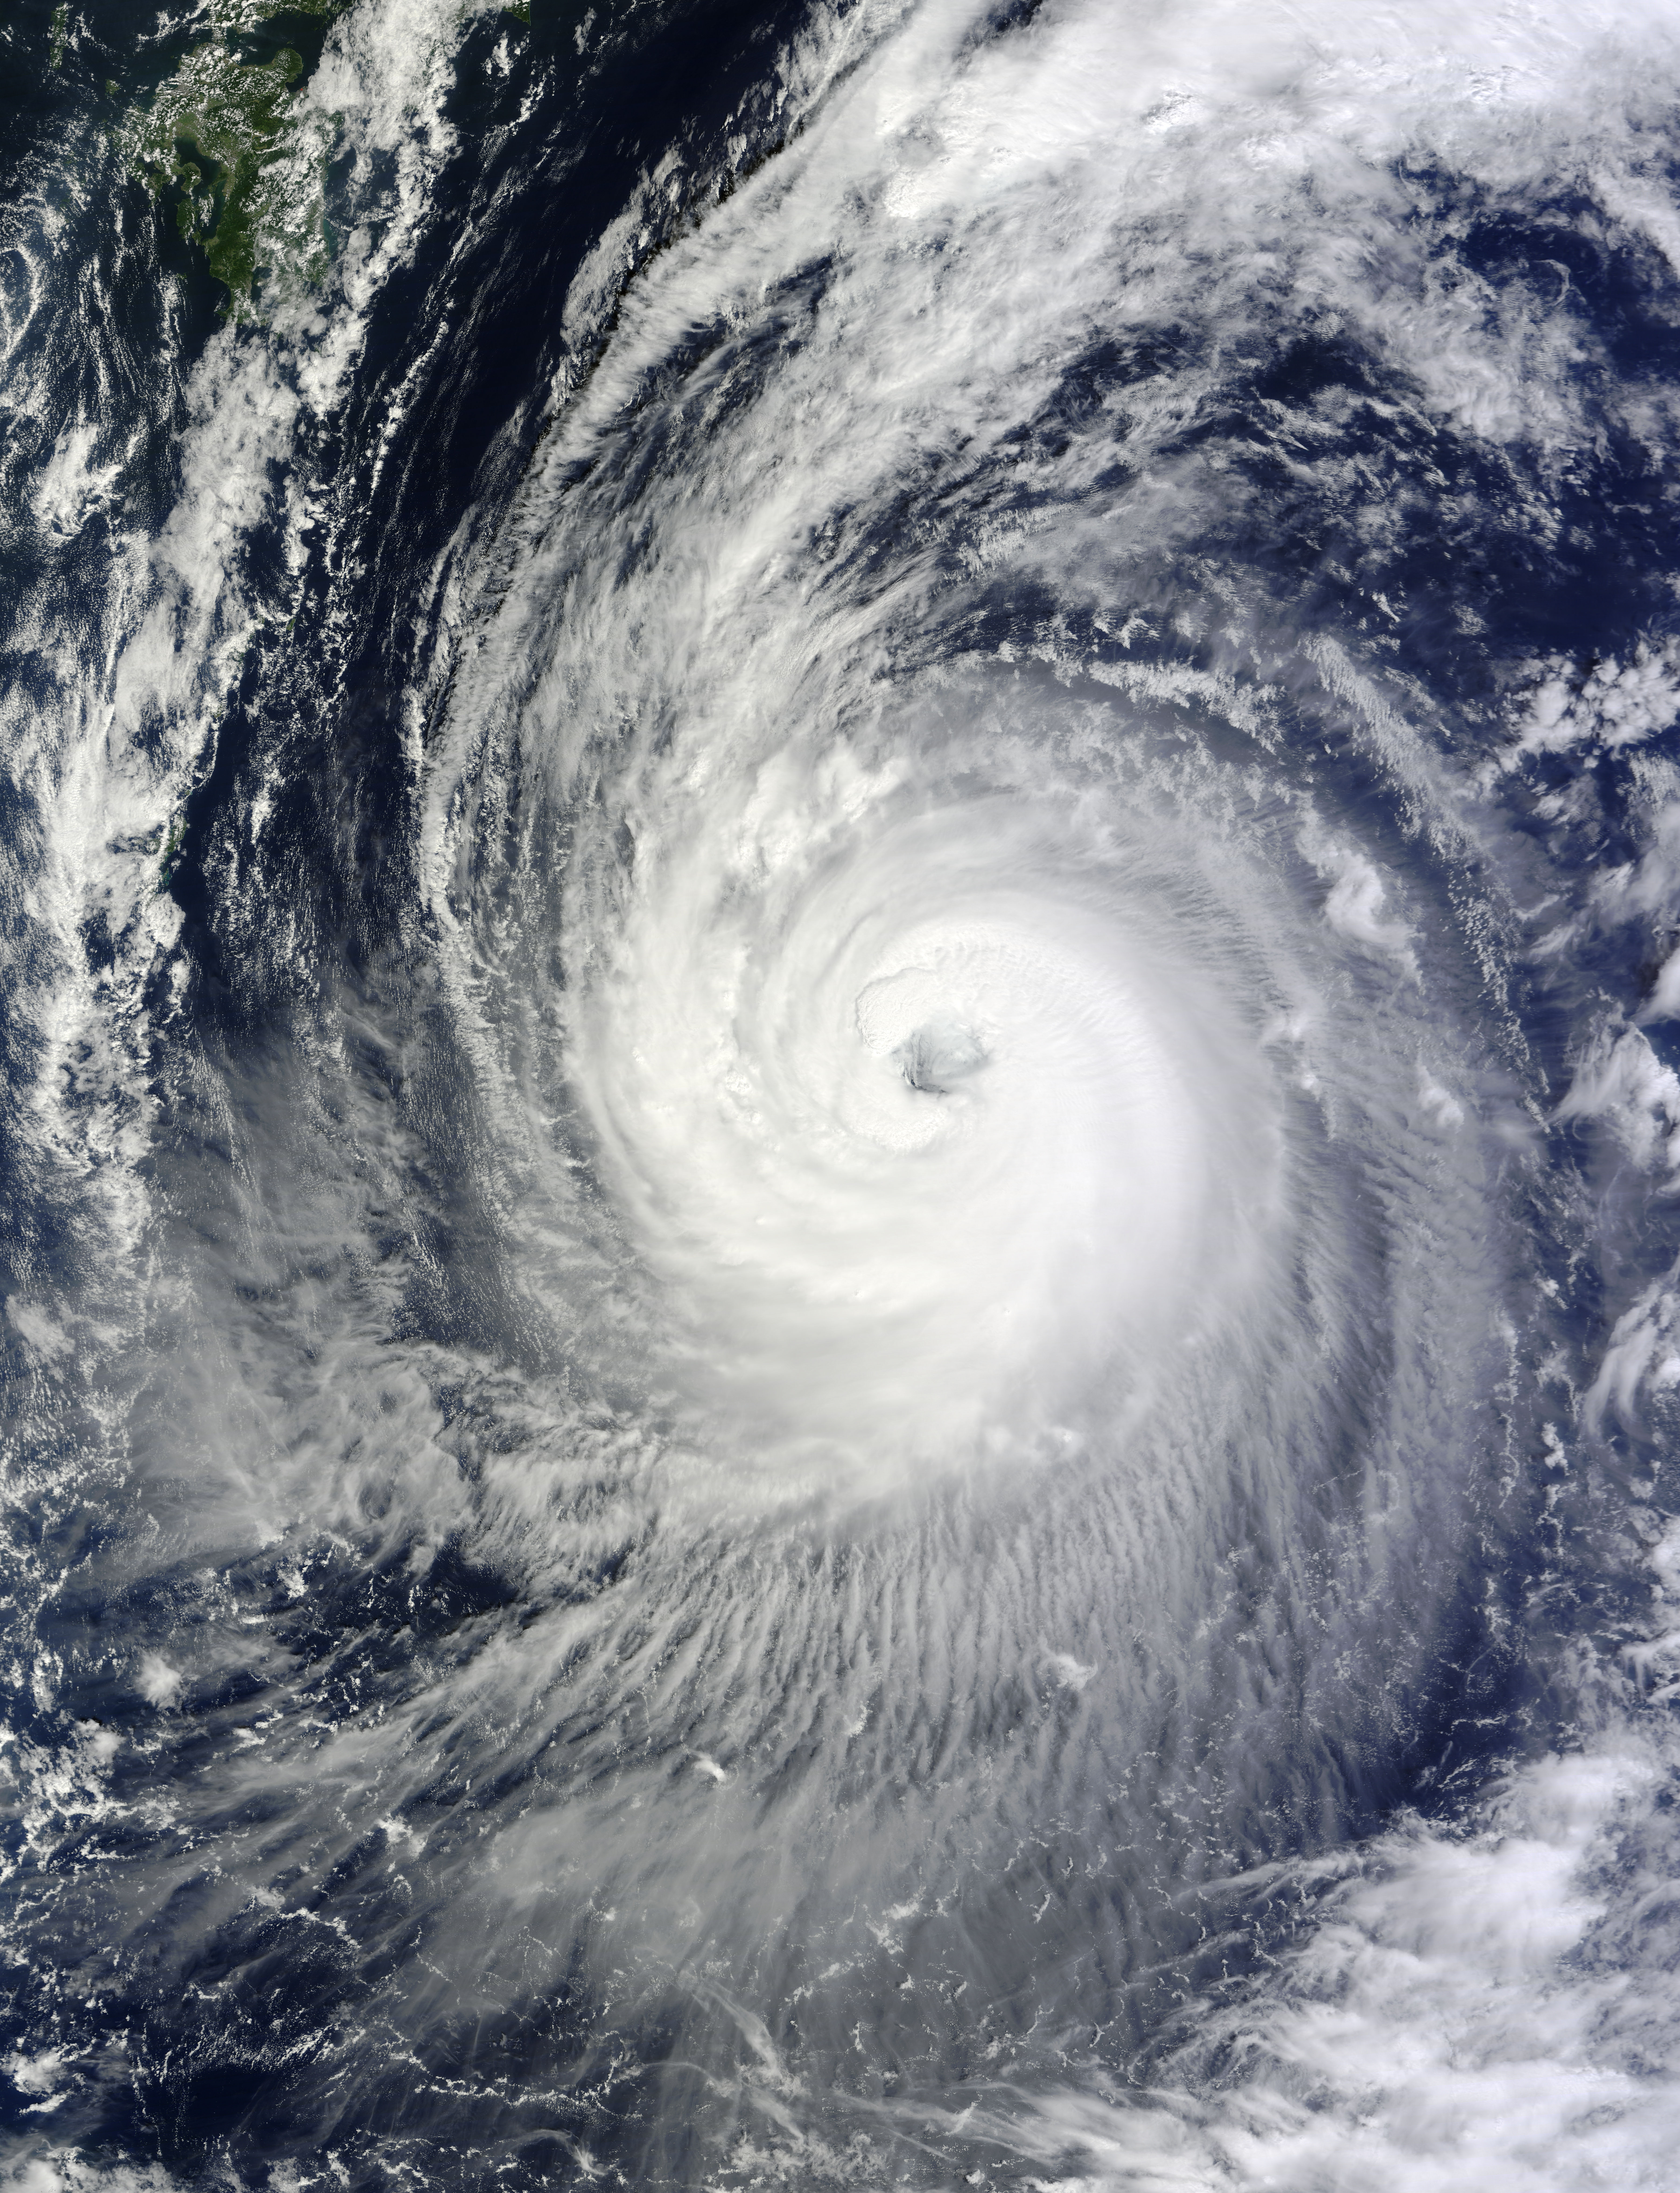

Typhoon Phanfone's Large Eye

NASA's Terra satellite captured this image of Typhoon Phanfone and its large eye in the western Pacific Ocean on Friday, Oct. 3 at 1:55 UTC. On Oct. 3 at 0900 UTC (5 a.m. EDT), Typhoon Phanfone's maximum sustained winds were near 110 knots (126.6 mph/203.7 kph). It was centered near 23.6 north longitude and 134.4 east latitude, about 374 nautical miles west-southwest of the island of Iwo To. Phanfone has tracked northwestward at 12 knots (13.8 mph/22.2 kph).

Credit: NASA Goddard MODIS Rapid Response Team